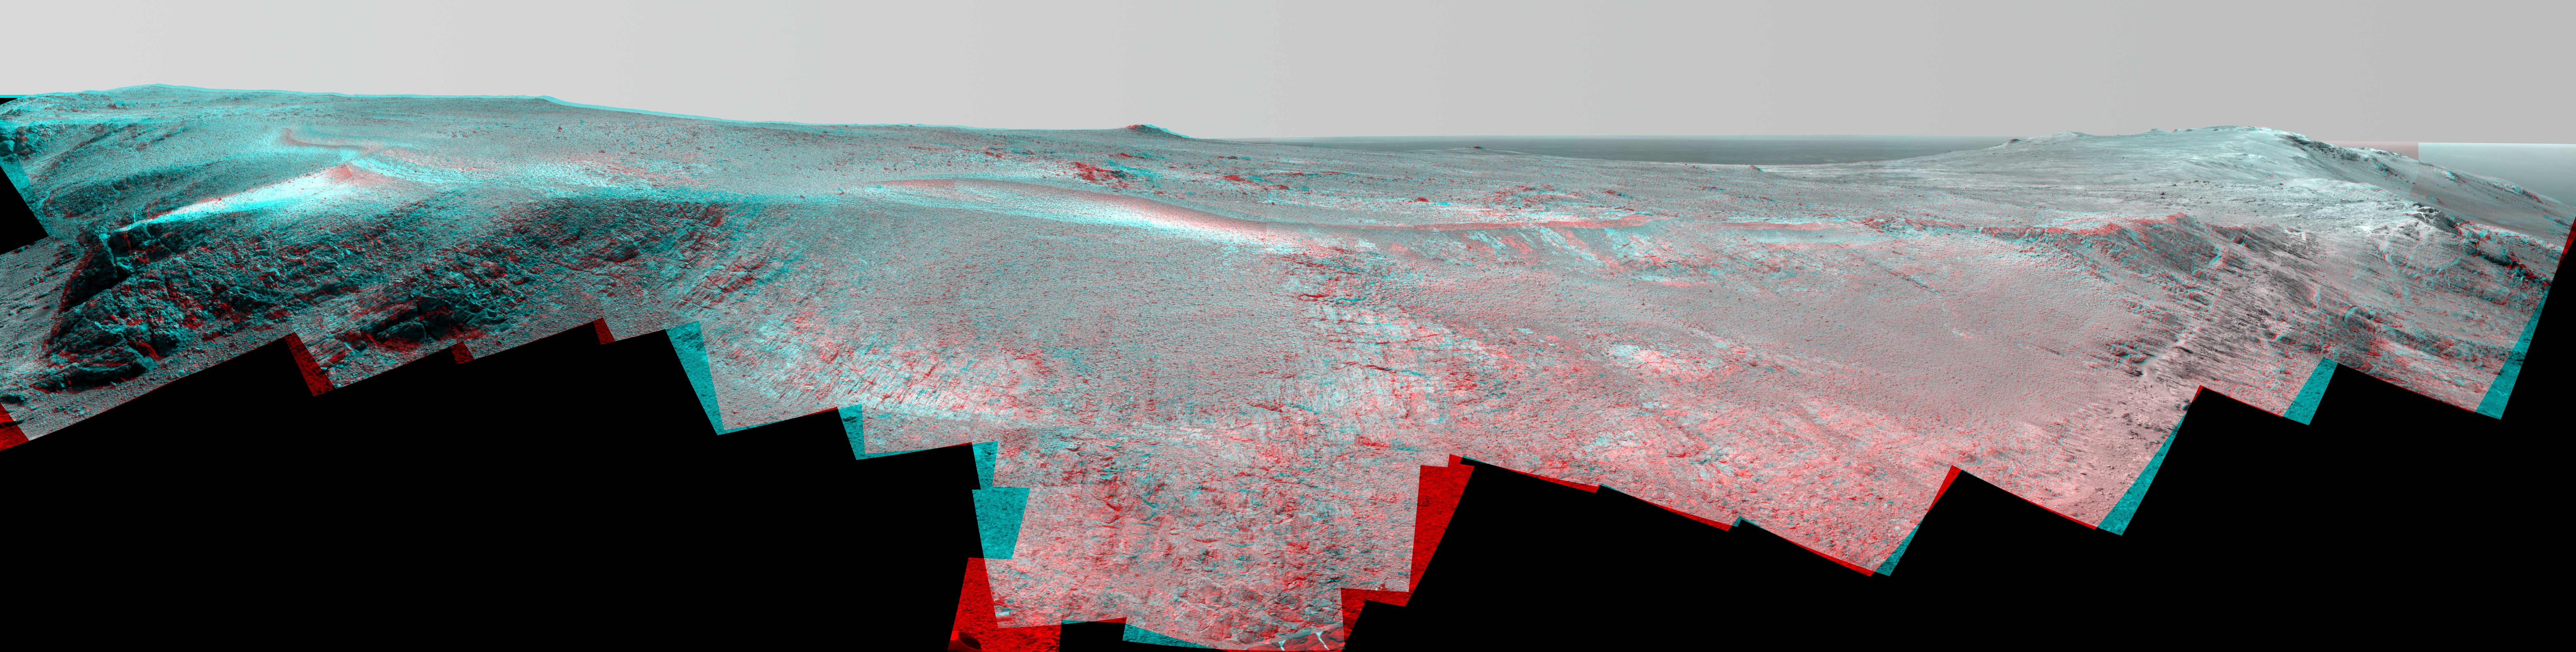

Mars Rover Opportunity’s Panorama of ‘Rocheport’ (Stereo)

A ridge called “Rocheport” on the western rim of Mars’ Endeavour Crater spans this stereo scene from the panoramic camera (Pancam) on NASA’s Mars Exploration Rover Opportunity. The mosaic combines views from the left eye and right eye of the Pancam to appear three-dimensional when seen through blue-red glasses with the red lens on the left.

The view extends from south-southeast on the left to north on the right. Rocheport is near the southern end of an Endeavour rim segment called “Cape Tribulation.” The Pancam took the component images for this panorama on Feb. 25, 2017, during the 4,654th Martian day, or sol, of Opportunity’s work on Mars. Opportunity began exploring the western rim of Endeavour Crater in 2011 and reached the north end of Cape Tribulation in 2014.

This ridge bears some grooves on its side, such as between the two dark shoulders angling down near the left edge of the scene. For scale, those shoulders are about 10 to 16 feet (3 to 5 meters) long. The grooves might have been carved long ago by water or ice or wind.

The Rocheport name comes from a riverbank town in Missouri along the route of Lewis and Clark’s “Corps of Discovery” Expedition.

NASA’s Jet Propulsion Laboratory, a division of the California Institute of Technology in Pasadena, manages the Mars Exploration Rover Project for NASA’s Science Mission Directorate, Washington.

For more information about Opportunity, visit http://www.nasa.gov/rovers and http://marsrovers.jpl.nasa.gov.

Photojournal Note: Also available is the full resolution TIFF file PIA21941_full.tif. This file may be too large to view from a browser; it can be downloaded onto your desktop by right-clicking on the previous link and viewed with image viewing software.

Credit: NASA/JPL-Caltech/Cornell Univ./Arizona State Univ.